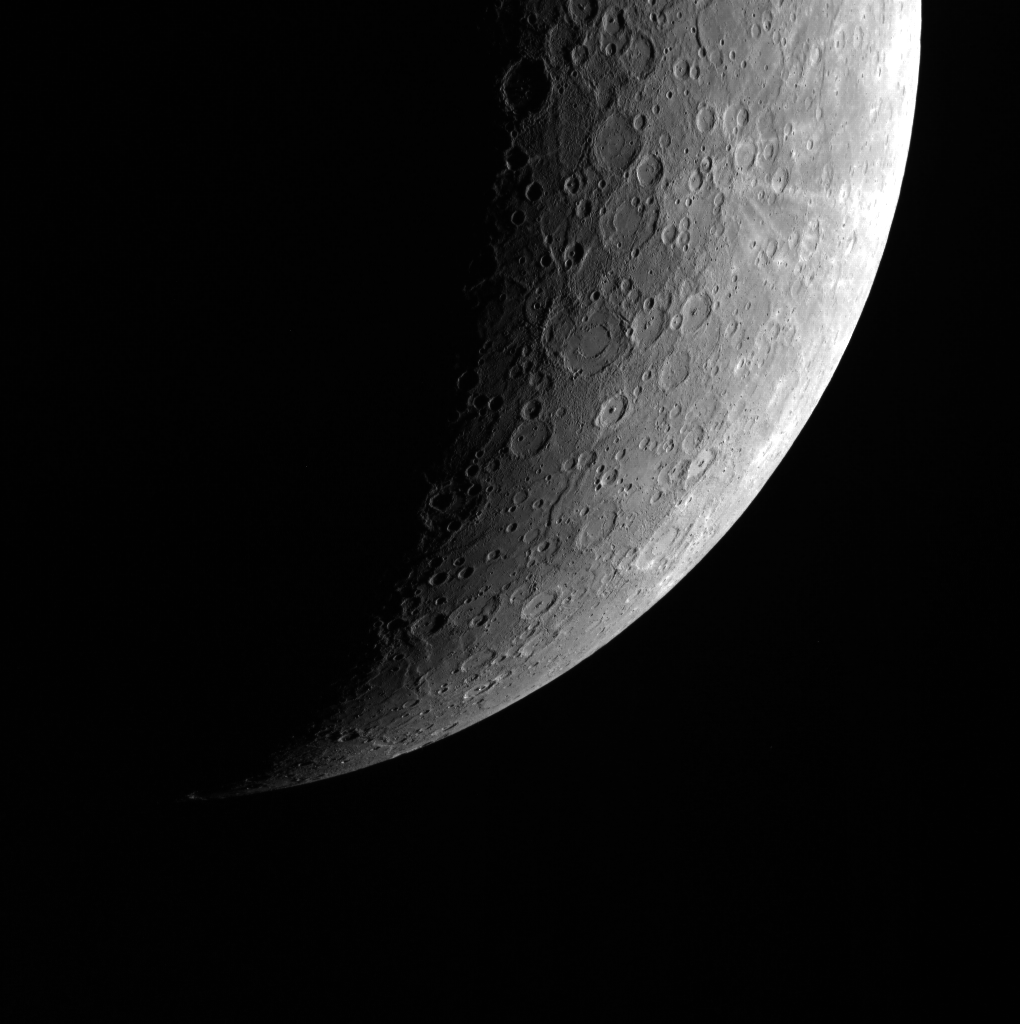

A Swiftly Non-Tilting Planet

This image was taken with the Wide Angle Camera (WAC) and shows part of Mercury’s southern hemisphere, taken from the far south, looking north. (The companion image, showing the rest of the southern hemisphere, can be found here.) Unlike Earth (referred to in the title of Madeleine L’Engle’s book A Swiftly Tilting Planet), Mercury has a very small axial tilt of only about .02 degrees–the smallest in the Solar System. As a result, Mercury has no seasons.

This image was acquired as part of MDIS’s limb imaging campaign. Once per week, MDIS captures images of Mercury’s limb, with an emphasis on imaging the southern hemisphere limb. These limb images provide information about Mercury’s shape and complement measurements of topography made by the Mercury Laser Altimeter (MLA) of Mercury’s northern hemisphere.

The MESSENGER spacecraft is the first ever to orbit the planet Mercury, and the spacecraft’s seven scientific instruments and radio science investigation are unraveling the history and evolution of the Solar System’s innermost planet. Visit the Why Mercury? section of this website to learn more about the key science questions that the MESSENGER mission is addressing.

Date acquired: May 24, 2011
Image Mission Elapsed Time (MET): 214697100
Image ID: 290398
Instrument: Wide Angle Camera (WAC) of the Mercury Dual Imaging System (MDIS)
WAC filter: 7 (748 nanometers)
Center Latitude: -58.74°
Center Longitude: 273.9° E
Resolution: 2836 meters/pixel
Scale: Mercury’s diameter is 4880 km (3032 miles)

These images are from MESSENGER, a NASA Discovery mission to conduct the first orbital study of the innermost planet, Mercury. For information regarding the use of images, see the MESSENGER image use policy.

Credit: NASA/Johns Hopkins University Applied Physics Laboratory/Carnegie Institution of Washington